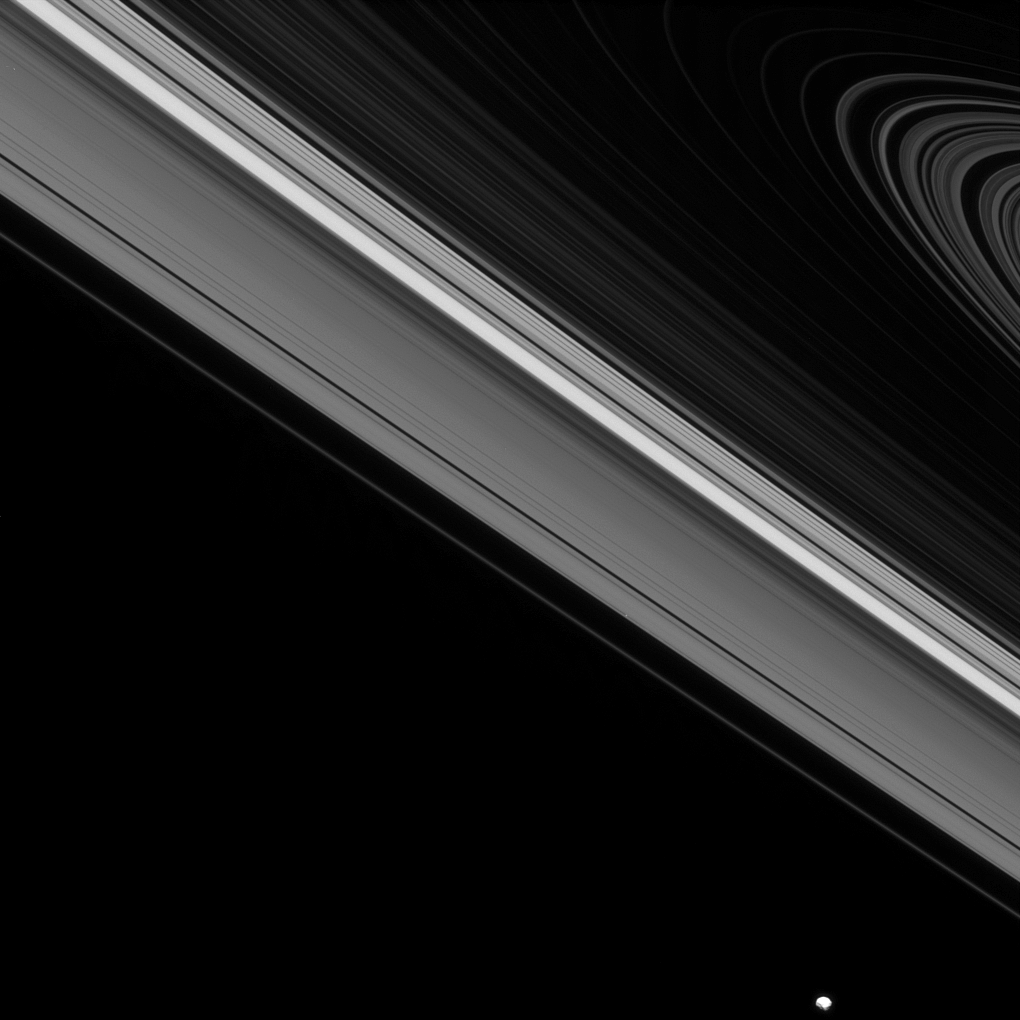

Amidst and Beyond the Rings

While the moon Epimetheus passes by, beyond the edge of Saturn’s main rings, the tiny moon Daphnis carries on its orbit within the Keeler gap of the A ring. Although quite different in size, both moons create waves in the rings thanks to their gravitational influences.

Epimetheus (70 miles, or 113 kilometers across) is visible at the lower-right of the image, and Daphnis (5 miles, or 8 kilometers across) is barely visible at one pixel wide just below-right of the image center. A close inspection of the image also reveals the waves Daphnis creates on the edges of the Keeler gap.

This view looks toward the unilluminated side of the rings from about 2.6 degrees below the ringplane. The image was taken in visible light with the Cassini spacecraft narrow-angle camera on June 28, 2013.

The view was acquired at a distance of approximately 808,000 miles (1.3 million kilometers) from Daphnis and at a Sun-Daphnis-spacecraft, or phase, angle of 28 degrees. Image scale is 5 miles (8 kilometers) per pixel.

The Cassini-Huygens mission is a cooperative project of NASA, the European Space Agency and the Italian Space Agency. The Jet Propulsion Laboratory, a division of the California Institute of Technology in Pasadena, manages the mission for NASA’s Science Mission Directorate, Washington, D.C. The Cassini orbiter and its two onboard cameras were designed, developed and assembled at JPL. The imaging operations center is based at the Space Science Institute in Boulder, Colo.

Credit: NASA/JPL-Caltech/Space Science Institute